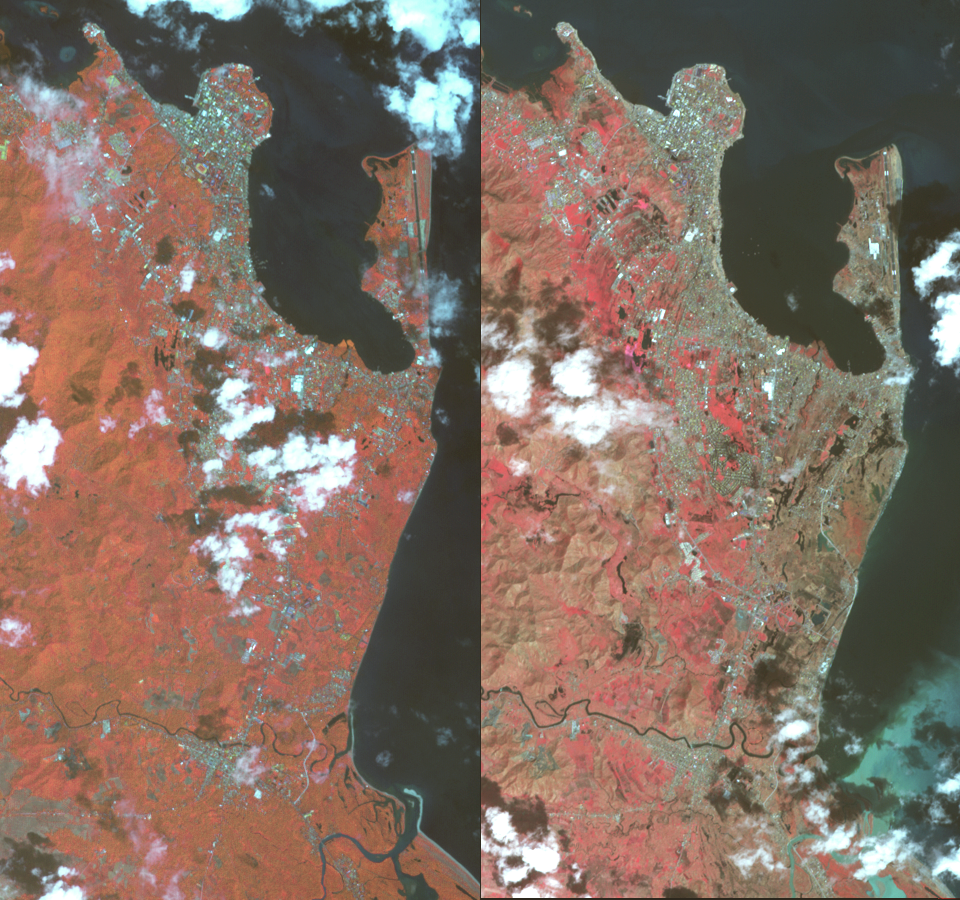

NASA Spacecraft Shows Before/After of Typhoon Haiyan’s Devastation

On Nov. 8, 2013, Super Typhoon Haiyan tore across the central Philippines, leaving a trail of destruction in its path. Among the worst-hit areas is eastern Leyte island and the city of Tacloban, where the devastation resembles the aftermath of a tsunami. The Advanced Spaceborne Thermal Emission and Reflection Radiometer (ASTER) instrument on NASA’s Terra spacecraft acquired this pair of images on Nov. 14, 2010 (left) and Nov. 15, 2013 (right). Vegetation is depicted in shades of red, bare Earth is brown and urban areas are blue-gray. In the Nov. 15 image, the peninsula of land with the airport is denuded of vegetation, as are the areas southward along the coast and extending inland. Along with removal of vegetation, the hurricane’s wind and waves also flattened and uprooted buildings. The images cover an area of 4.3 by 8.4 miles (7.2 by 13.5 kilometers), and are located at 11.1 degrees north latitude, 125 degrees east longitude.

With its 14 spectral bands from the visible to the thermal infrared wavelength region and its high spatial resolution of 15 to 90 meters (about 50 to 300 feet), ASTER images Earth to map and monitor the changing surface of our planet. ASTER is one of five Earth-observing instruments launched Dec. 18, 1999, on Terra. The instrument was built by Japan’s Ministry of Economy, Trade and Industry. A joint U.S./Japan science team is responsible for validation and calibration of the instrument and data products.

The broad spectral coverage and high spectral resolution of ASTER provides scientists in numerous disciplines with critical information for surface mapping and monitoring of dynamic conditions and temporal change. Example applications are: monitoring glacial advances and retreats; monitoring potentially active volcanoes; identifying crop stress; determining cloud morphology and physical properties; wetlands evaluation; thermal pollution monitoring; coral reef degradation; surface temperature mapping of soils and geology; and measuring surface heat balance.

The U.S. science team is located at NASA’s Jet Propulsion Laboratory, Pasadena, Calif. The Terra mission is part of NASA’s Science Mission Directorate, Washington, D.C.

Credit: NASA/GSFC/METI/ERSDAC/JAROS, and U.S./Japan ASTER Science Team